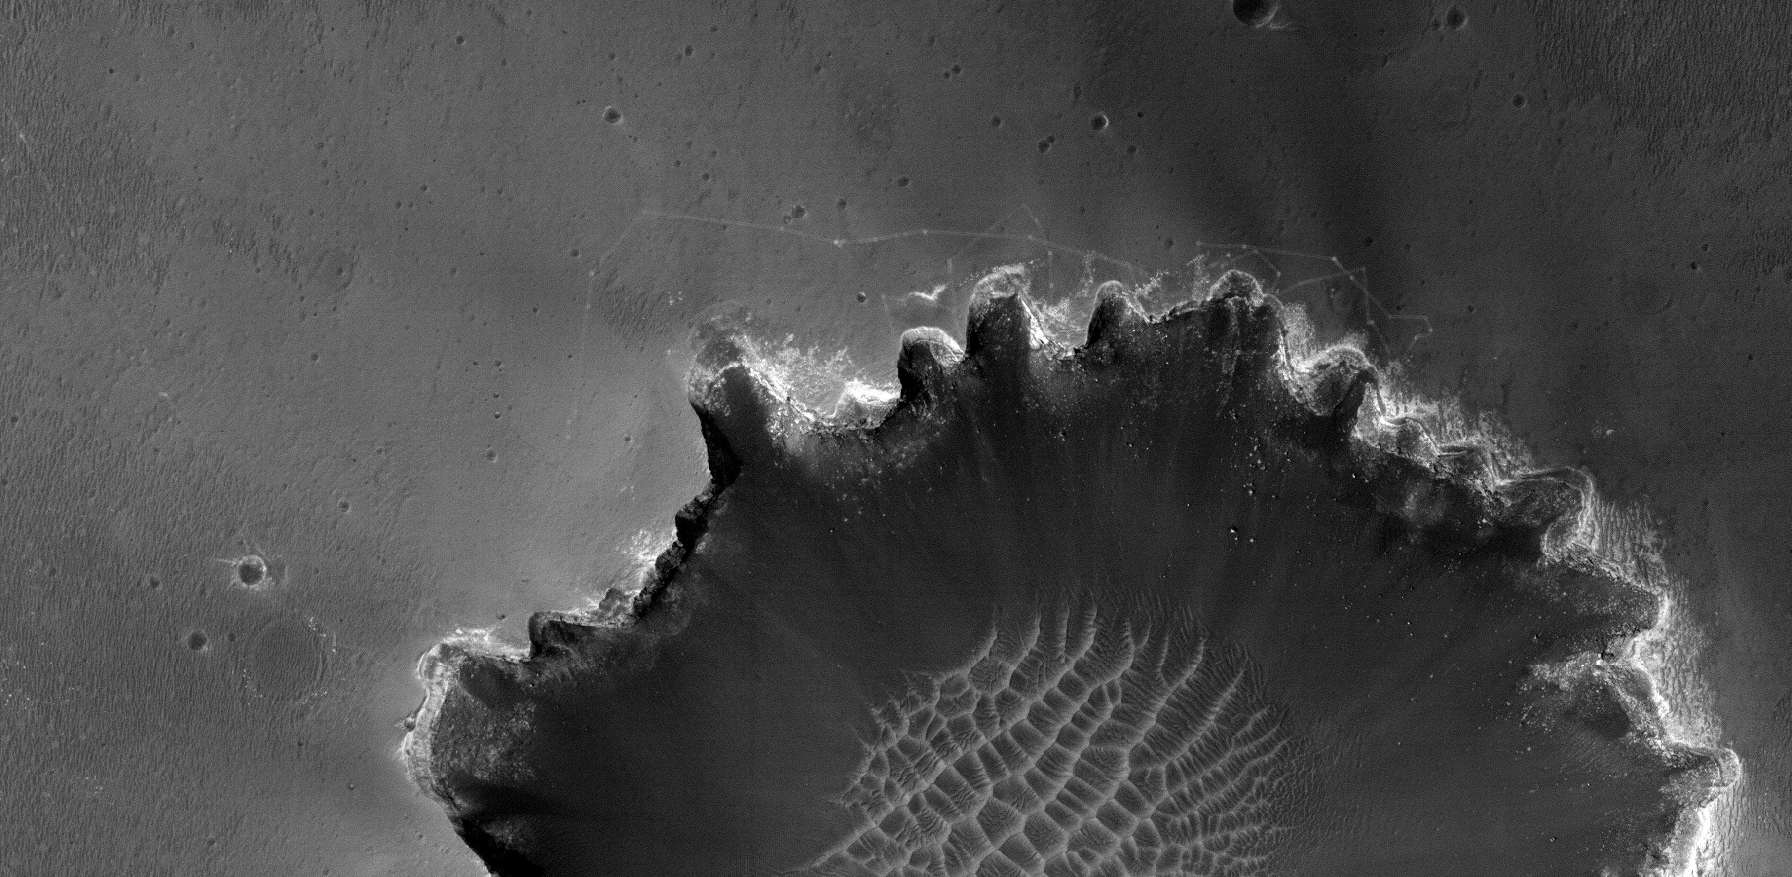

Rover Tracks at Crater’s Edge

Tracks left by NASA’s Mars Exploration Rover Opportunity as it traveled along the rim of Victoria Crater can be seen clearly in this image taken by the High Resolution Imaging Science Experiment (HiRISE) camera on NASA’s Mars Reconnaissance Orbiter spacecraft.

This is a subframe of a larger image that the camera acquired on June 26, 2007. The larger image will be released as HiRISE catalogue number PSP_004289_1780 after geometric processing.

Opportunity first approached Victoria Crater at an alcove informally named “Duck Bay” (see tracks at left). It then drove along the crater’s sinuous edge in a clockwise direction before heading back to Duck Bay, where it is expected to enter the crater in early July 2007.

Credit: NASA/JPL/University of Arizona